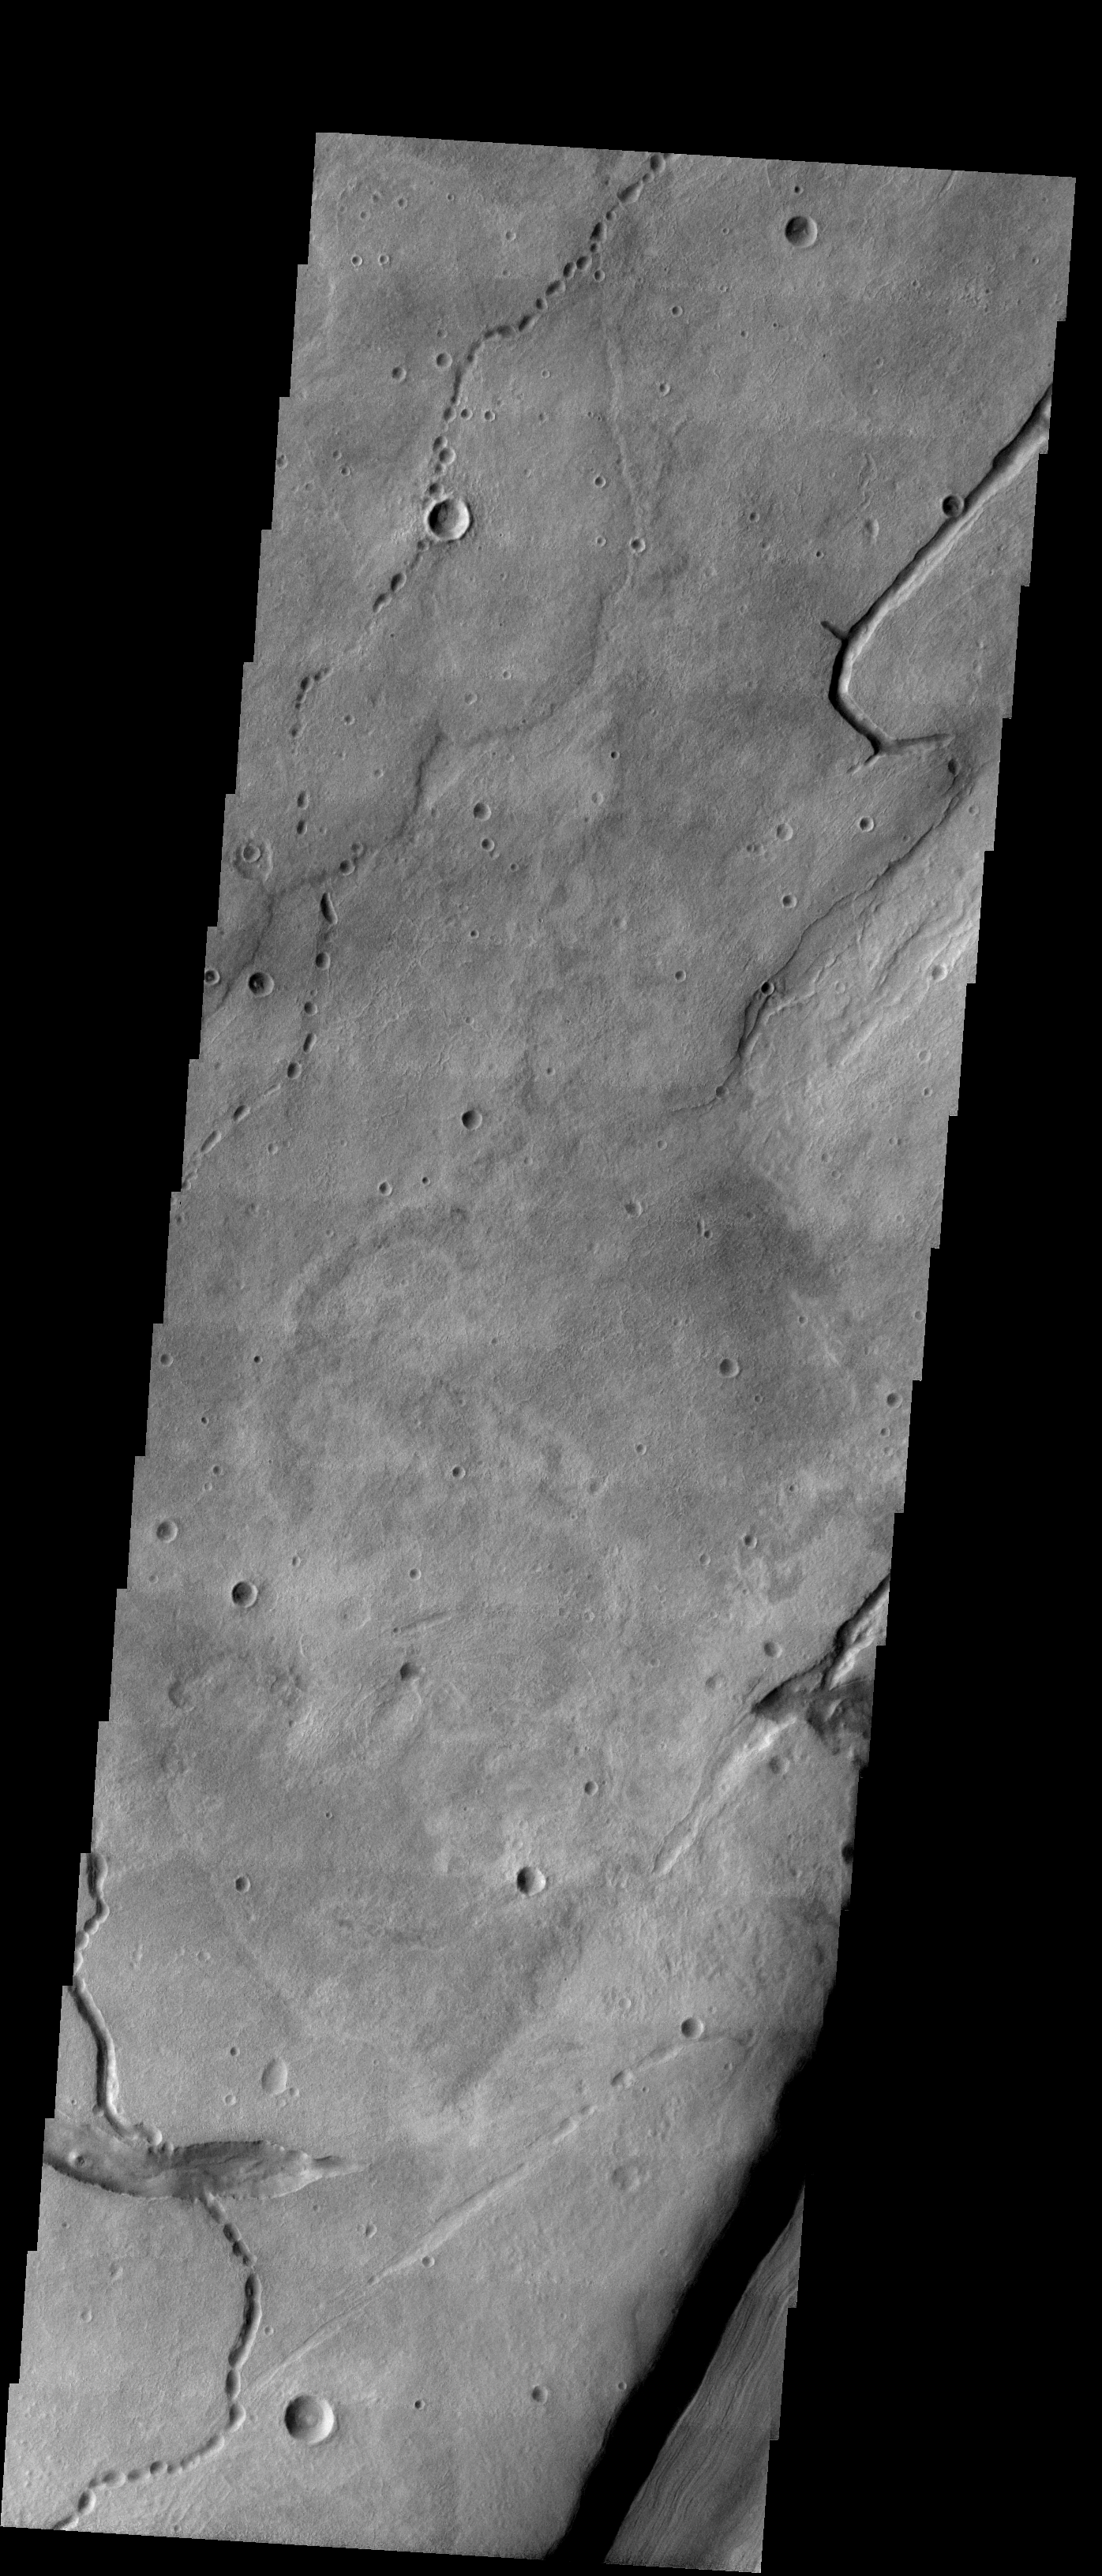

Lava Tube Collapse Pits

We will be looking at collapse pits for the next two weeks. Collapse pits on Mars are formed in several ways. In volcanic areas, channelized lava flows can form roofs which insulate the flowing lava. These features are termed lava tubes on Earth and are common features in basaltic flows. After the lava has drained, parts of the roof of the tube will collapse under its own weight. These collapse pits will only be as deep as the bottom of the original lava tube. Another type of collapse feature associated with volcanic areas arises when very large eruptions completely evacuate the magma chamber beneath the volcano. The weight of the volcano will cause the entire edifice to subside into the void space below it. Structural features including fractures and graben will form during the subsidence. Many times collapse pits will form within the graben. In addition to volcanic collapse pits, Mars has many collapse pits formed when volatiles (such as subsurface ice) are released from the surface layers. As the volatiles leave, the weight of the surrounding rock causes collapse pits to form.

These collapse pits are found in the southern hemisphere of Mars. They are likely lava tube collapse pits related to flows from Hadriaca Patera.

Image information: VIS instrument. Latitude -36.8, Longitude 89.6 East (270.4 West). 19 meter/pixel resolution.

Note: this THEMIS visual image has not been radiometrically nor geometrically calibrated for this preliminary release. An empirical correction has been performed to remove instrumental effects. A linear shift has been applied in the cross-track and down-track direction to approximate spacecraft and planetary motion. Fully calibrated and geometrically projected images will be released through the Planetary Data System in accordance with Project policies at a later time.

NASA’s Jet Propulsion Laboratory manages the 2001 Mars Odyssey mission for NASA’s Office of Space Science, Washington, D.C. The Thermal Emission Imaging System (THEMIS) was developed by Arizona State University, Tempe, in collaboration with Raytheon Santa Barbara Remote Sensing. The THEMIS investigation is led by Dr. Philip Christensen at Arizona State University. Lockheed Martin Astronautics, Denver, is the prime contractor for the Odyssey project, and developed and built the orbiter. Mission operations are conducted jointly from Lockheed Martin and from JPL, a division of the California Institute of Technology in Pasadena.

Credit: NASA/JPL/Arizona State University